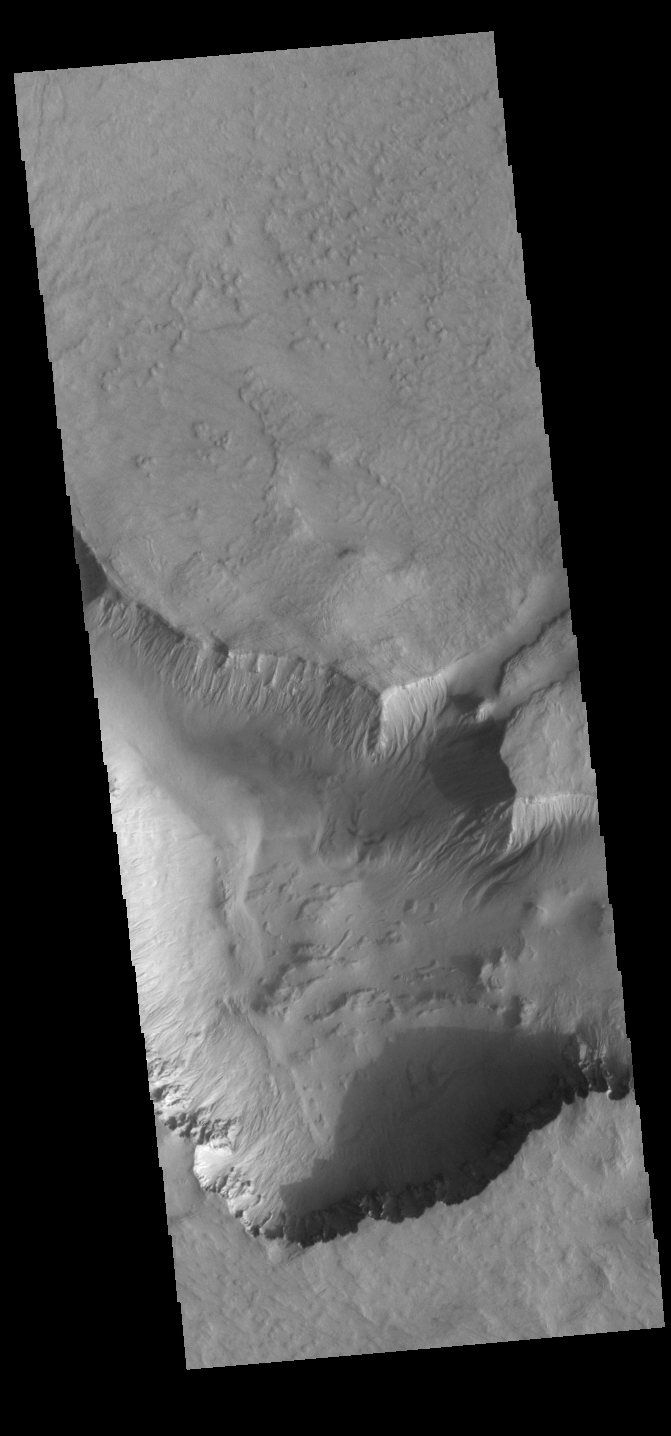

Asimov Crater

Asimov Crater is unique in that the crater floor has been completely filled with material to approximately the crater rim and then a series depressions have occurred near the crater rim.

Credit: NASA/JPL-Caltech/ASU